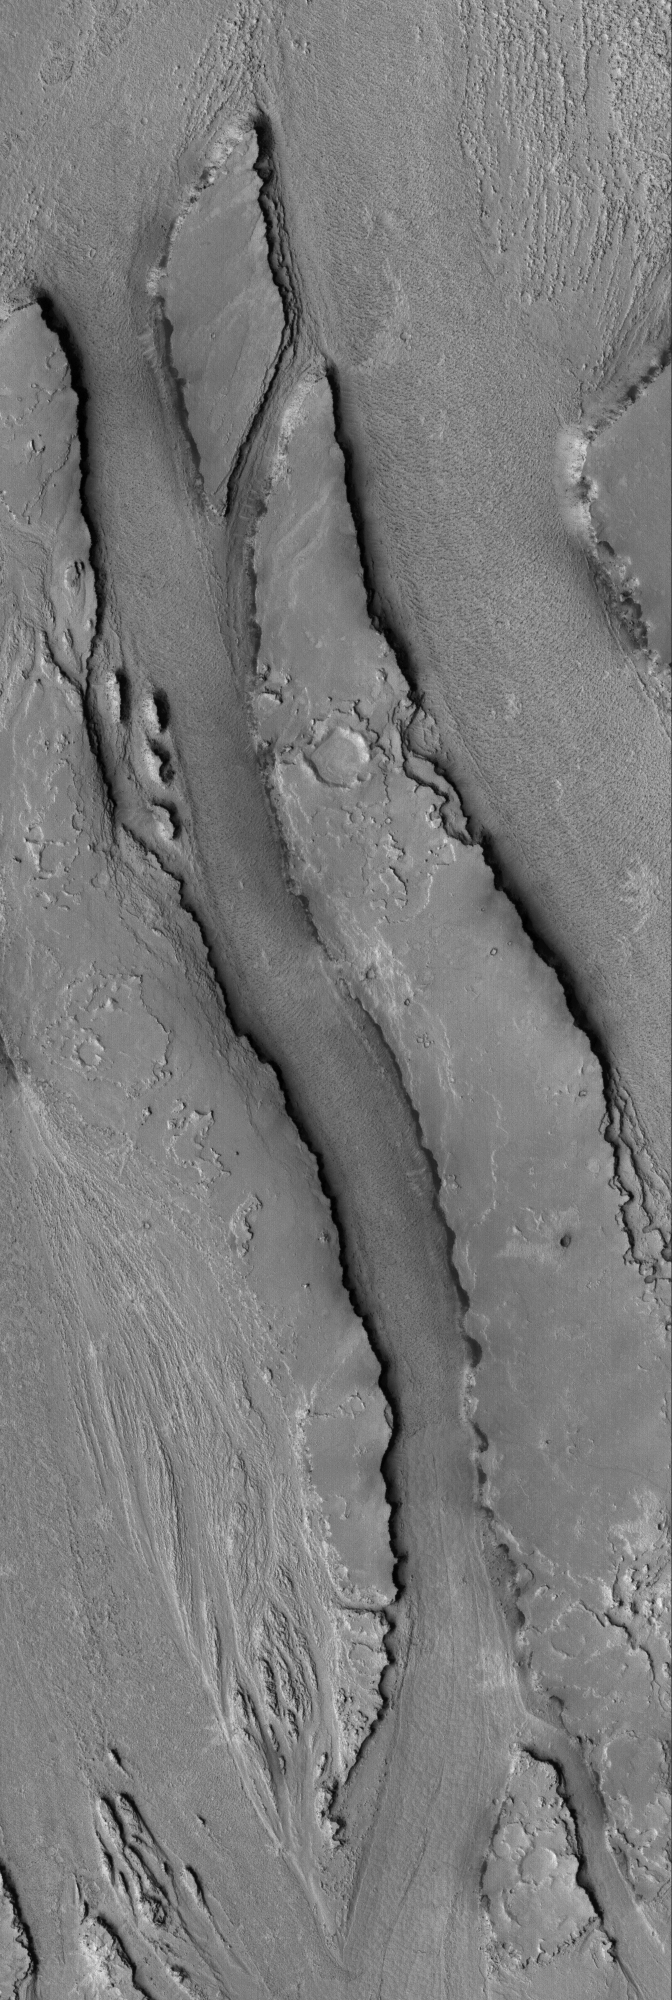

Athabasca Streamlines

11 May 2005
This Mars Global Surveyor (MGS) Mars Orbiter Camera (MOC) image shows streamlined landforms carved by catastrophic floods in the Athabasca Valles system of the Cerberus region of Mars.

Location near: 7.9°N, 205.7°W
Image width: ~3 km (~1.9 mi)
Illumination from: lower left
Season: Northern Autumn

Credit: NASA/JPL/Malin Space Science Systems